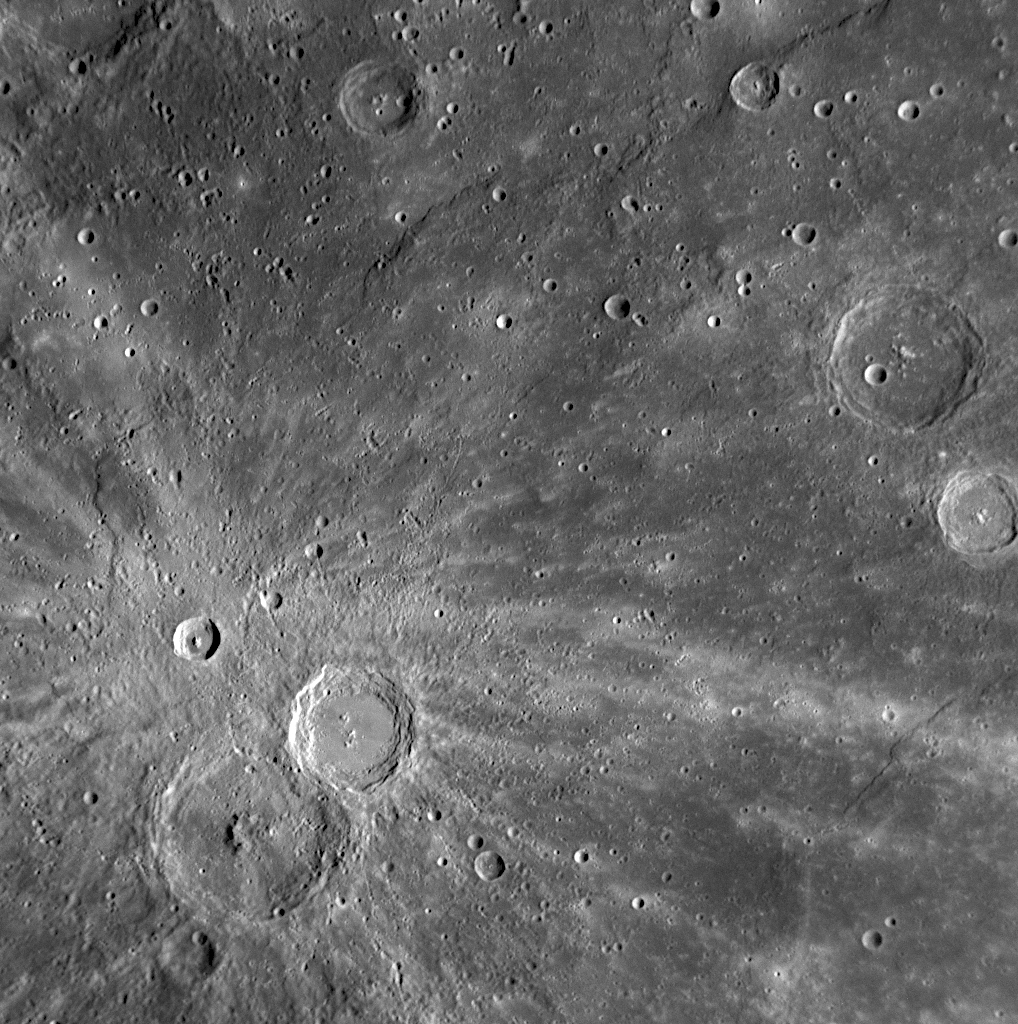

Xiao Zhao’s Rays Paint Mercury’s Surface

Recently named after the 12th century Chinese artist, Xiao Zhao crater on the central left side of this image is small in comparison with many other craters on Mercury and even with many other craters in this scene. However, Xiao Zhao’s long bright rays make it a readily visible feature. The fresh, bright rays, which were created by material ejected outward during the impact event that formed the crater, indicate that Xiao Zhao is a relatively young crater on Mercury’s surface.

Date Acquired: January 14, 2008

Image Mission Elapsed Time (MET): 108828473

Instrument: Narrow Angle Camera (NAC) of the Mercury Dual Imaging System (MDIS)

Resolution: 500 meter/pixel (0.3 miles/pixel)

Scale: Xiao Zhao crater is 23 kilometers (14 miles) in diameter

Spacecraft Altitude: 19,760 kilometers (12,280 miles)

These images are from MESSENGER, a NASA Discovery mission to conduct the first orbital study of the innermost planet, Mercury. For information regarding the use of images, see the MESSENGER image use policy.

Credit: NASA/Johns Hopkins University Applied Physics Laboratory/Carnegie Institution of Washington